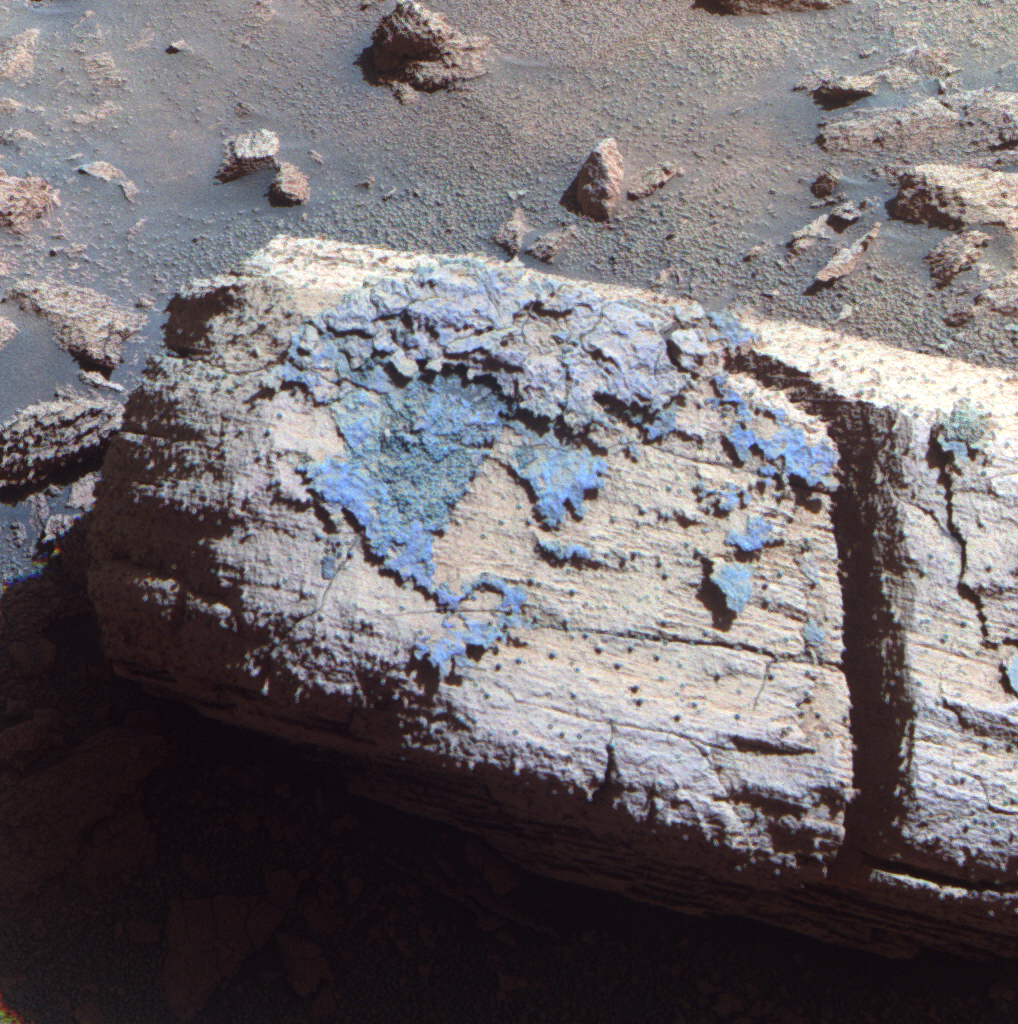

Rock with Odd Coating Beside a Young Martian Crater, False Color

This image from the panoramic camera on NASA’s Mars Exploration Rover Opportunity shows a rock called “Chocolate Hills,” which the rover found and examined at the edge of a young crater called “Concepción.”

The rover used the tools on its robotic arm to examine the texture and composition of target areas on the rock with and without the dark coating. The rock is about the size of a loaf of bread. Initial analysis was inconclusive about whether the coating on the rock is material that melted during the impact event that dug the crater.

This view is presented in false color, which makes some differences between materials easier to see. It combines three separate images taken through filters admitting wavelengths of 750 nanometers, 530 nanometers and 430 nanometers. Opportunity took the image during the 2,147nd Martian day, or sol, of the rover’s mission on Mars (Feb. 6, 2010).

Credit: NASA/JPL-Caltech/Cornell University